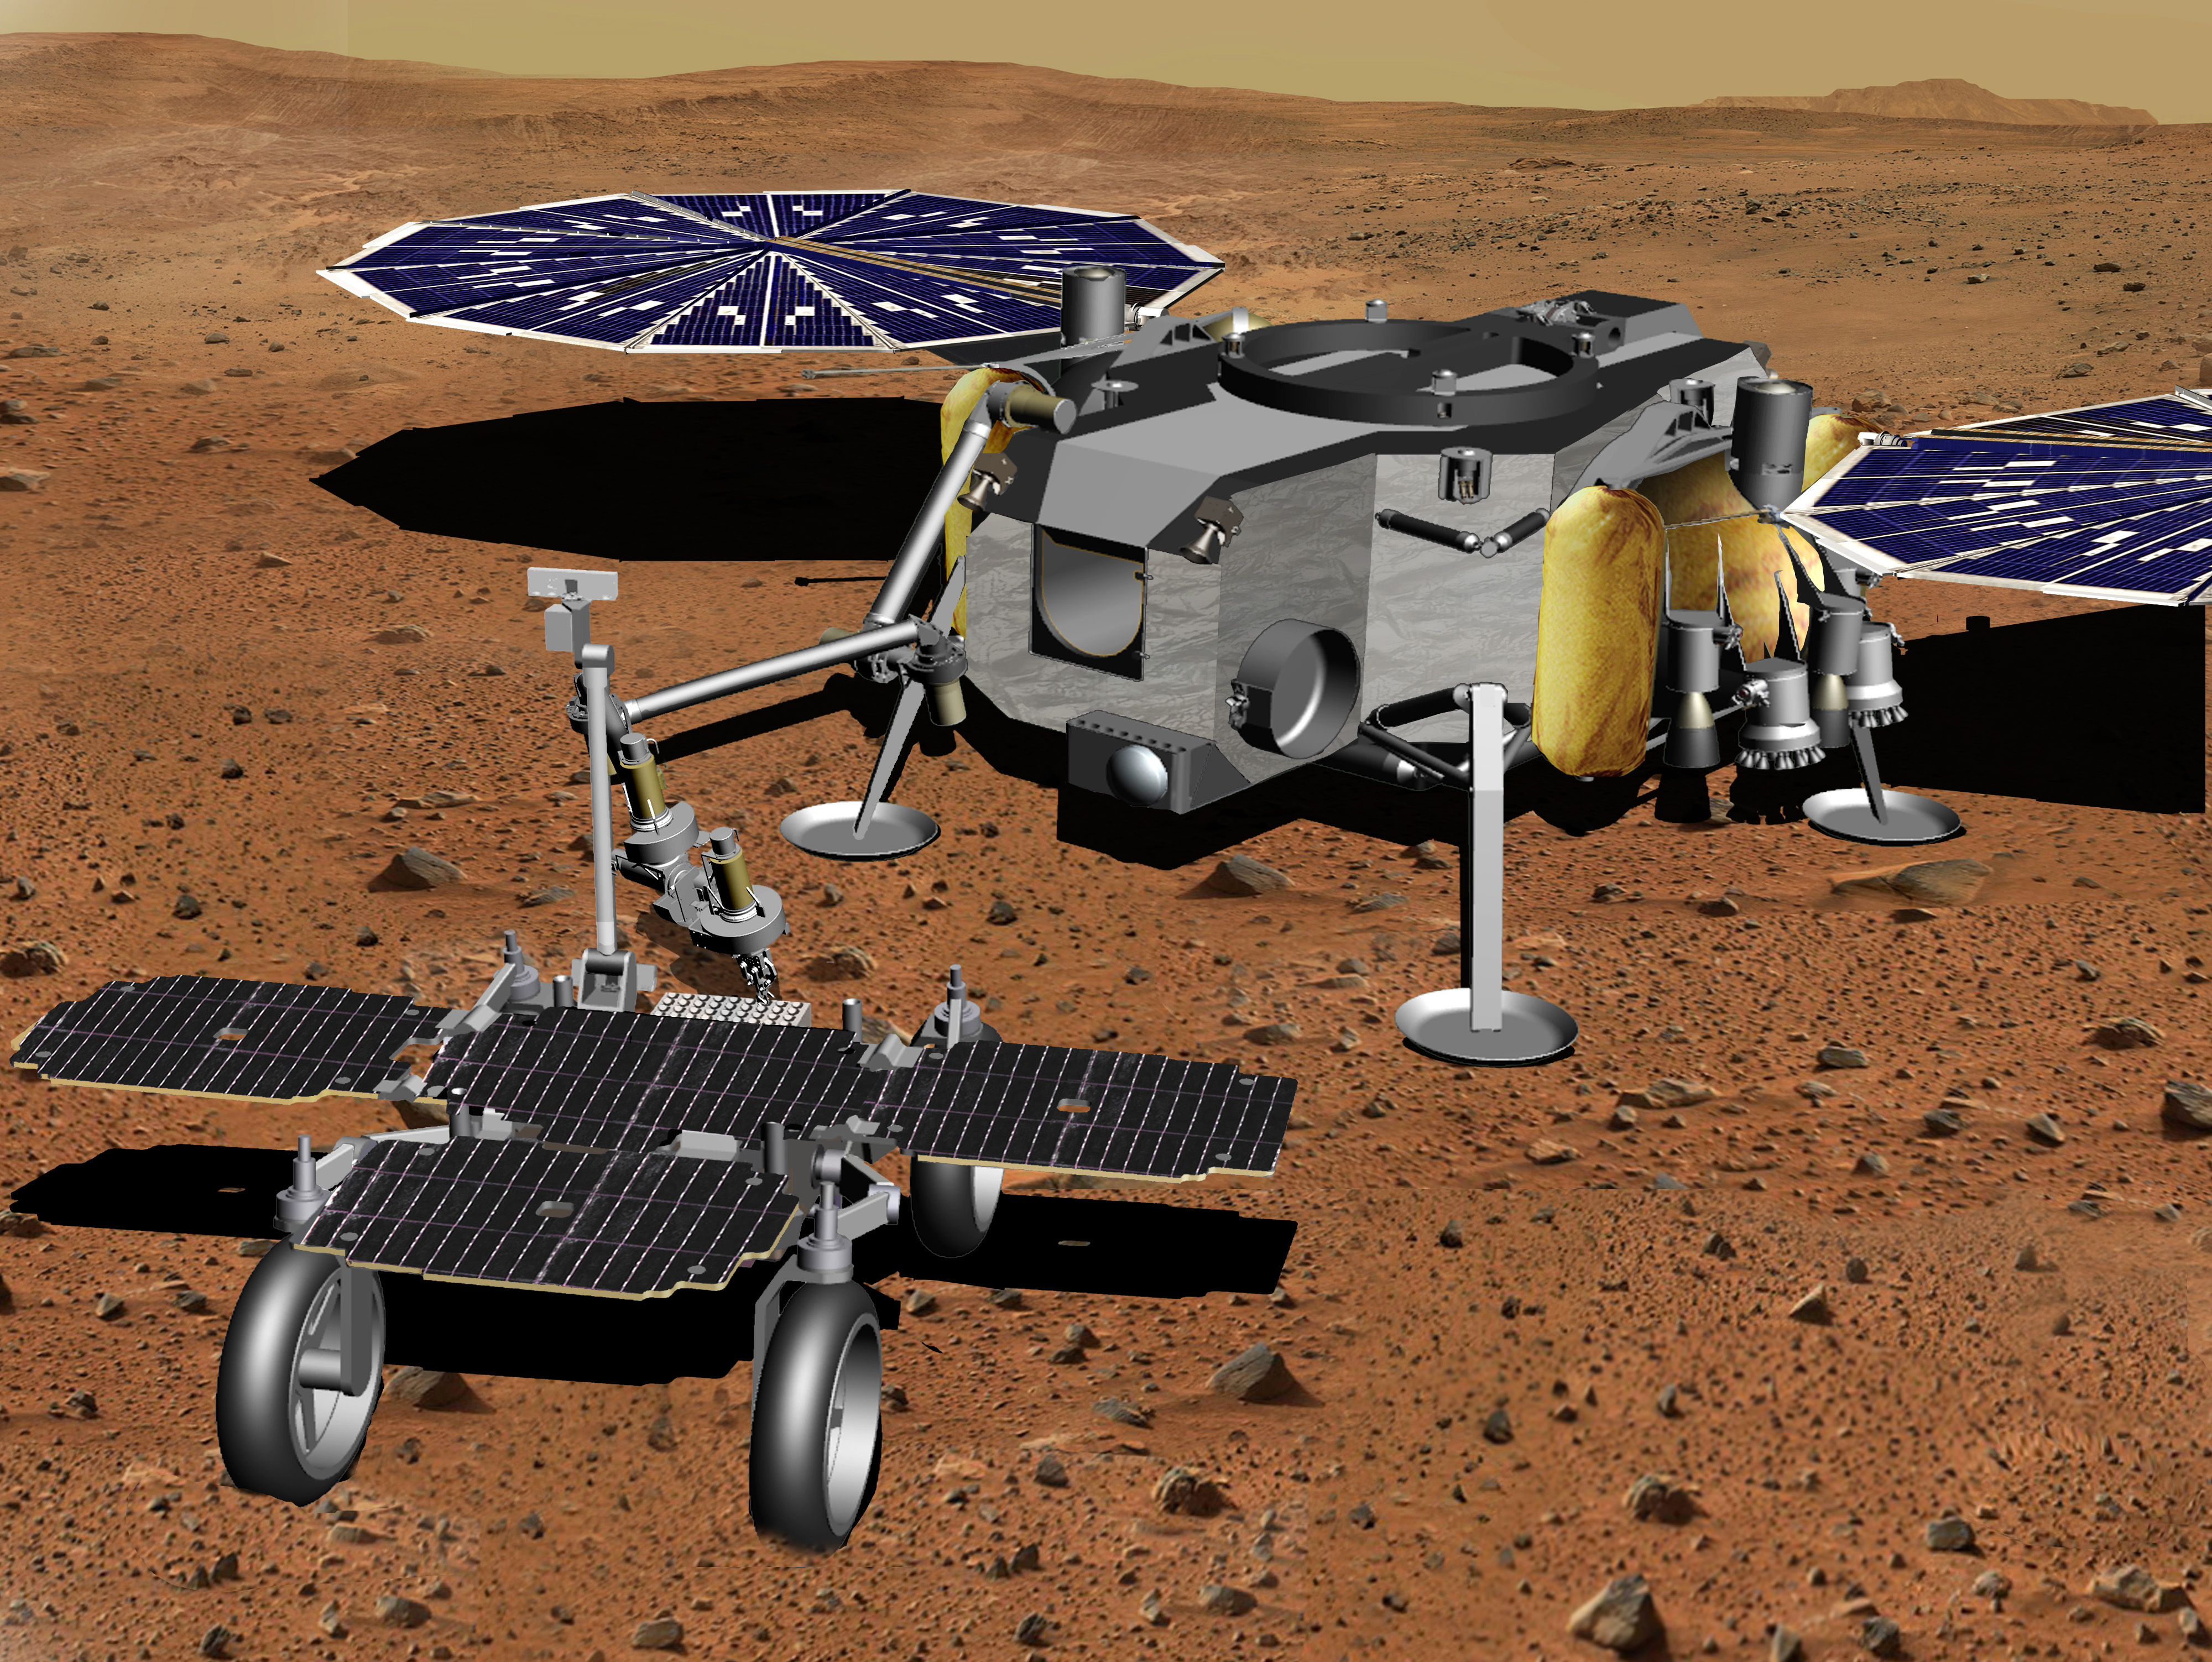

Robotic Arm Transferring Tubes From Fetch Rover to Lander (Artist’s Concept)

In this illustration of a Mars sample return mission concept, a robotic arm transfers samples of Martian rock and soil from a fetch rover onto a lander.

NASA and the European Space Agency are solidifying concepts for a Mars sample return mission after NASA’s Mars 2020 rover collects rock and soil samples and stores them in sealed tubes on the planet’s surface for potential future return to Earth.

NASA will deliver a Mars lander in the vicinity of Jezero Crater, where Mars 2020 will have collected and cached samples. The lander will carry a NASA rocket (the Mars Ascent Vehicle) along with ESA’s Sample Fetch Rover that is roughly the size of NASA’s Opportunity Mars rover. The fetch rover will gather the cached samples and carry them back to the lander for transfer to the ascent vehicle; additional samples could also be delivered directly by Mars 2020. The ascent vehicle will then launch from the surface and deploy a special container holding the samples into Mars orbit.

ESA will put a spacecraft in orbit around Mars before the ascent vehicle launches. This spacecraft will rendezvous with and capture the orbiting samples before returning them to Earth. NASA will provide the payload module for the orbiter.

Credit: NASA/JPL-Caltech